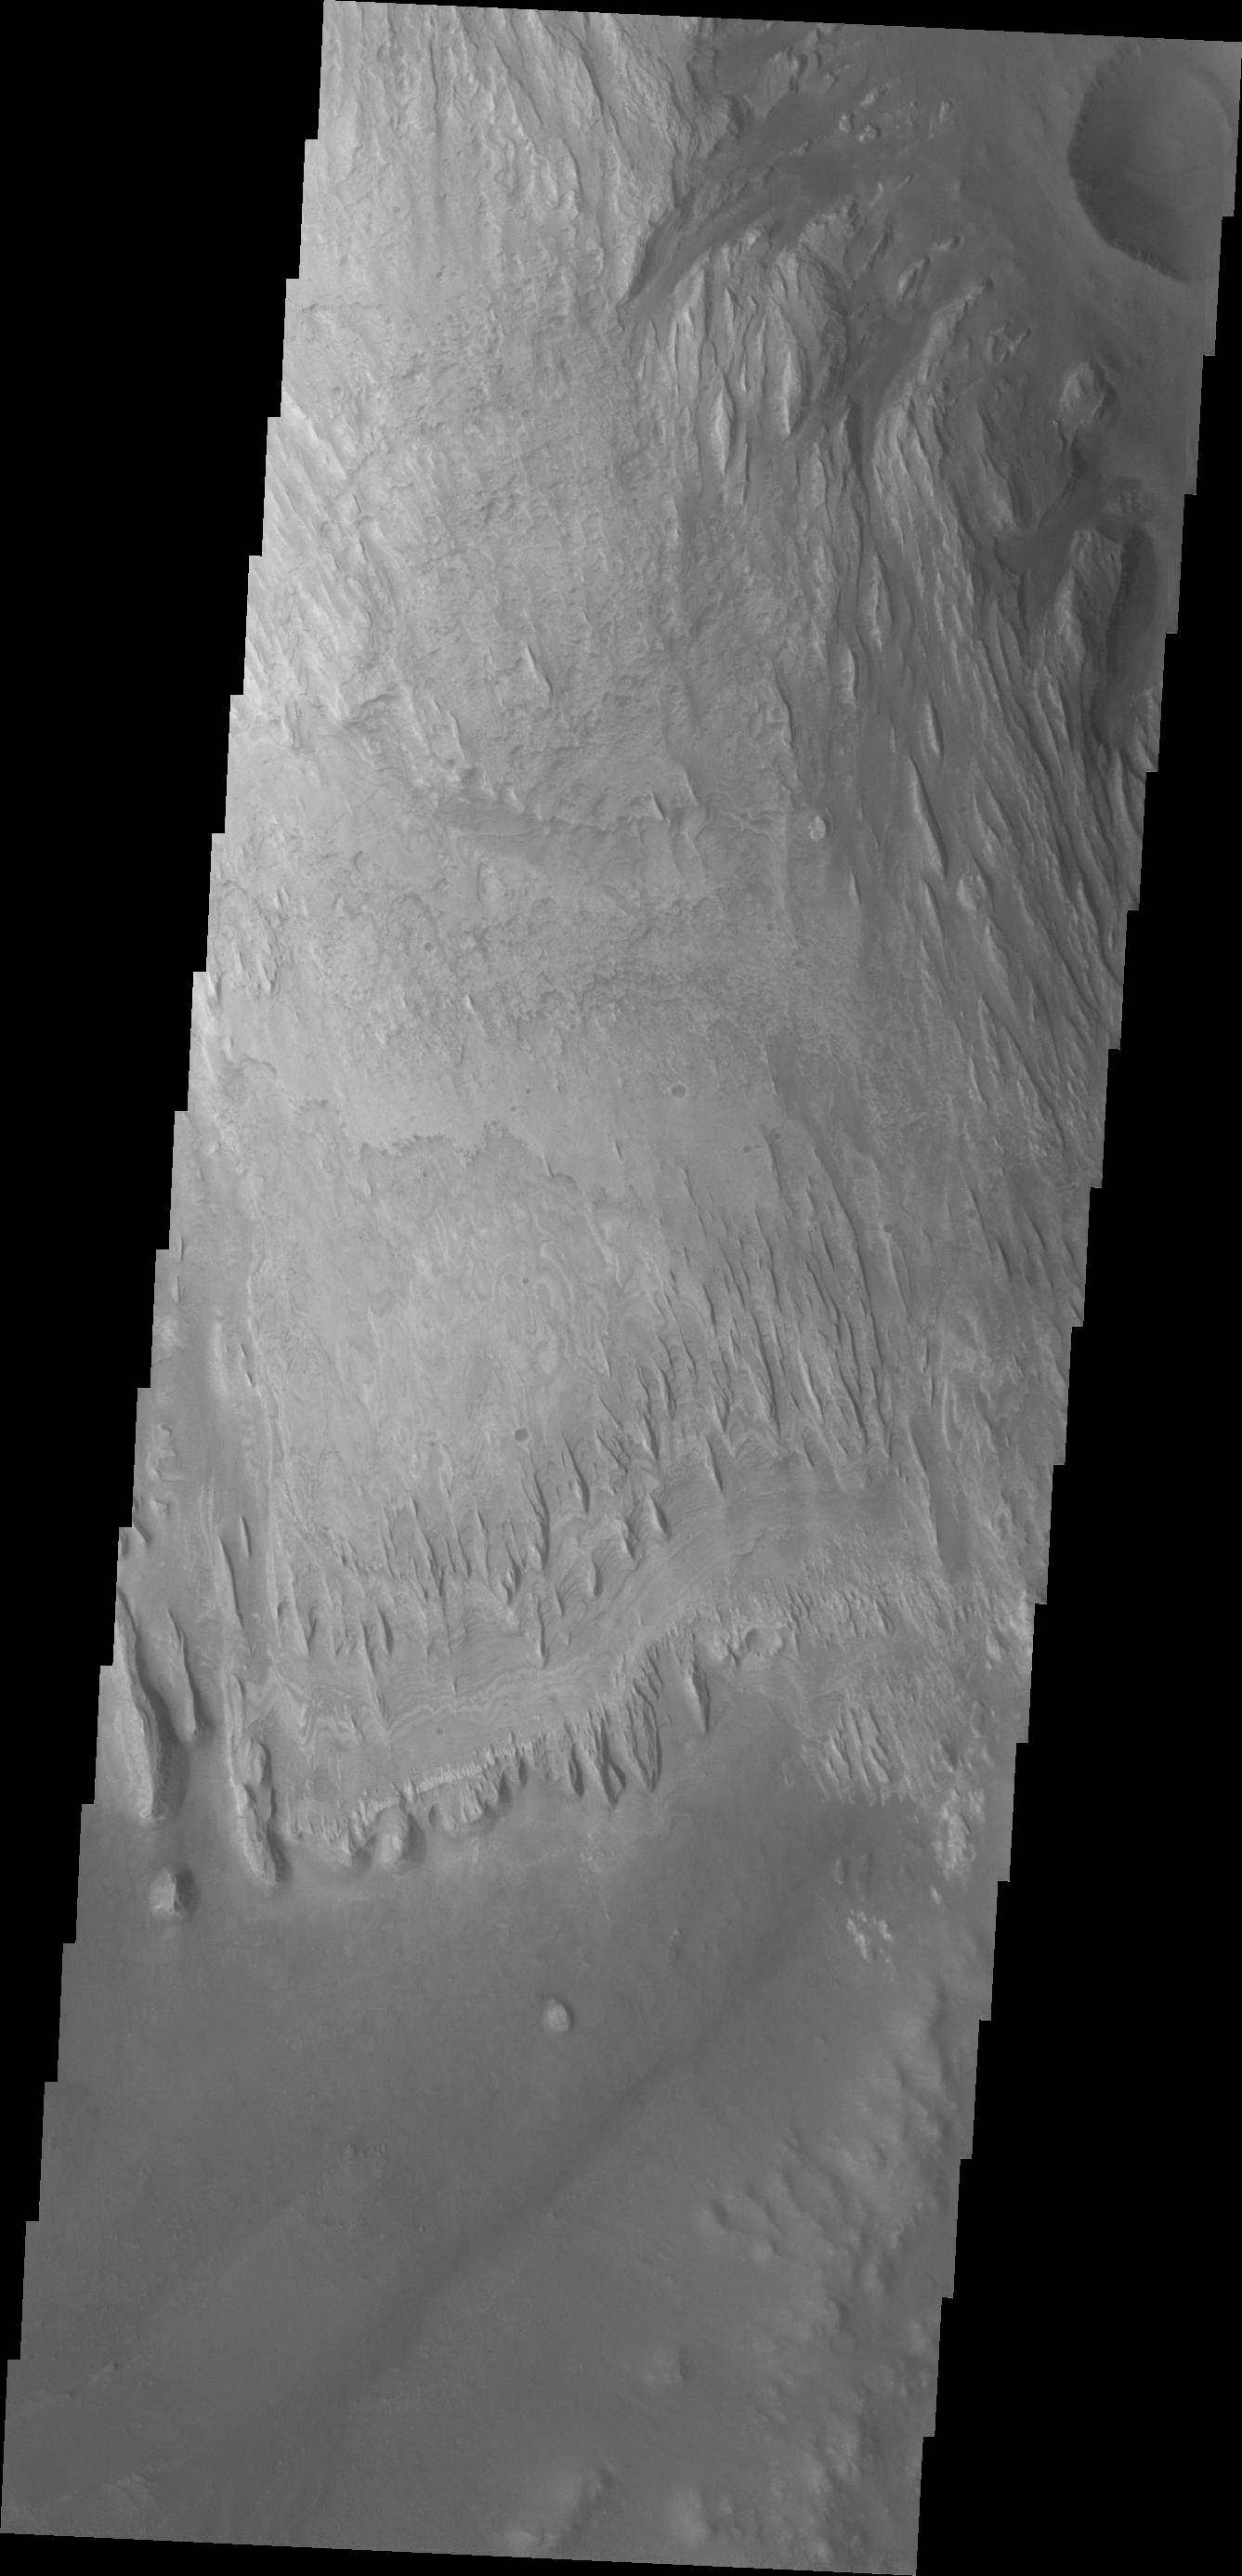

Gale Crater

Dunes and the distal end of a landslide deposit are evident in this VIS image of eastern Ius Chasma.

Credit: NASA/JPL/ASU